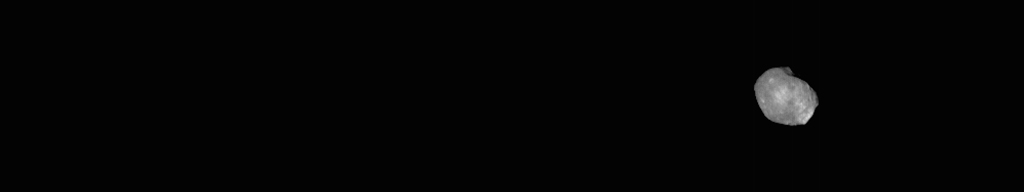

Odyssey Views Phobos in Visible Light: April 24, 2019

This movie shows the Martian moon Phobos as viewed in visible light by NASA’s 2001 Mars Odyssey orbiter on April 24, 2019. It was put together from 19 images taken 1 second apart by Odyssey’s infrared camera, Thermal Emission Imaging System (THEMIS). The apparent motion is due to progression of the camera’s pointing during the observation. This was the third observation of Phobos by Mars Odyssey.

While displayed here in visible-wavelength light, THEMIS also recorded thermal-infrared imagery in the same scan.

The distance to Phobos from Odyssey during the observation was about 5,692 miles (9,160 kilometers).

NASA’s Jet Propulsion Laboratory in Pasadena, California, manages the 2001 Mars Odyssey mission for NASA’s Science Mission Directorate in Washington. THEMIS was developed by Arizona State University in Tempe, in collaboration with Raytheon Santa Barbara Remote Sensing.

The THEMIS investigation is led by Philip Christensen at ASU. The prime contractor for the Odyssey project, Lockheed Martin Space in Denver, developed and built the orbiter. Mission operations are conducted jointly from Lockheed Martin and from JPL, a division of Caltech in Pasadena.

Credit: NASA/JPL-Caltech/ASU/SSI